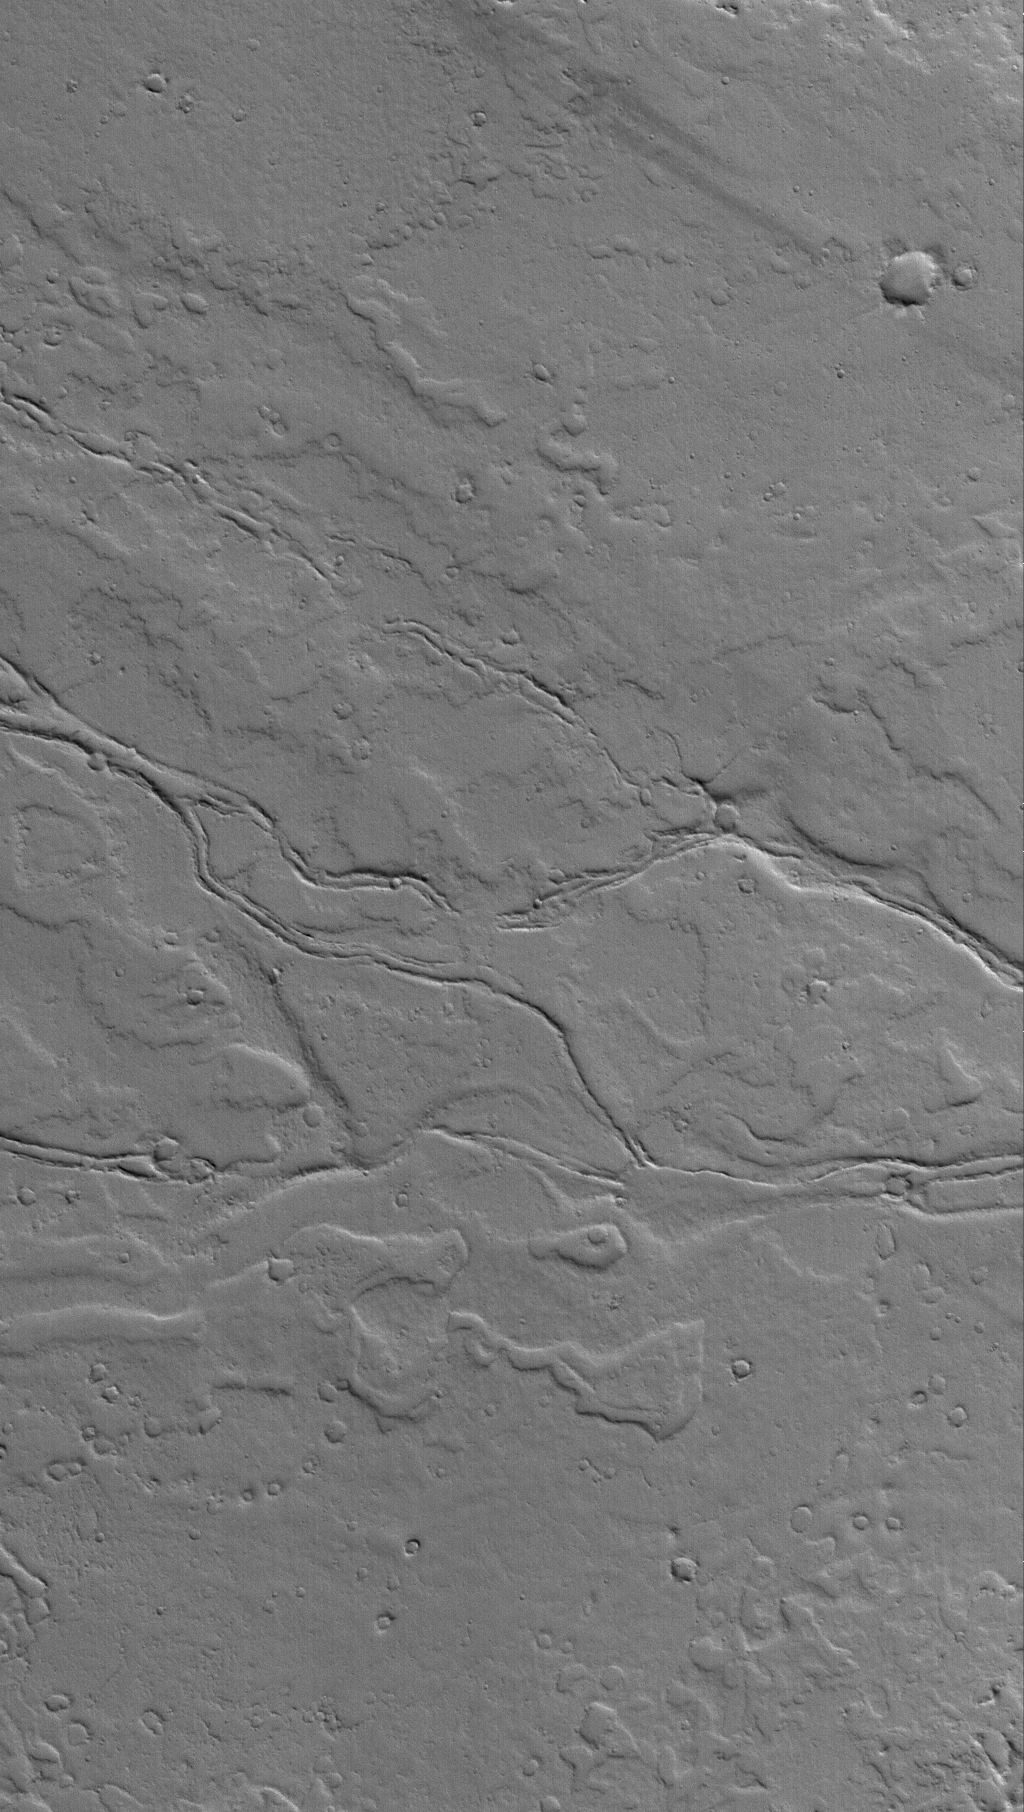

Ancient Tharsis Flows

4 May 2006
This Mars Global Surveyor (MGS) Mars Orbiter Camera (MOC) image shows ancient, dust-covered lava flows and remains of leveed lava channels located on a plain northwest of Jovis Tholus. Jovis is a relatively small volcano in the Tharsis region of Mars.

Location near: 22.4°N, 122.0°W
Image width: ~3 km (~1.9 mi)
Illumination from: lower left
Season: Northern Winter

Credit: NASA/JPL/Malin Space Science Systems